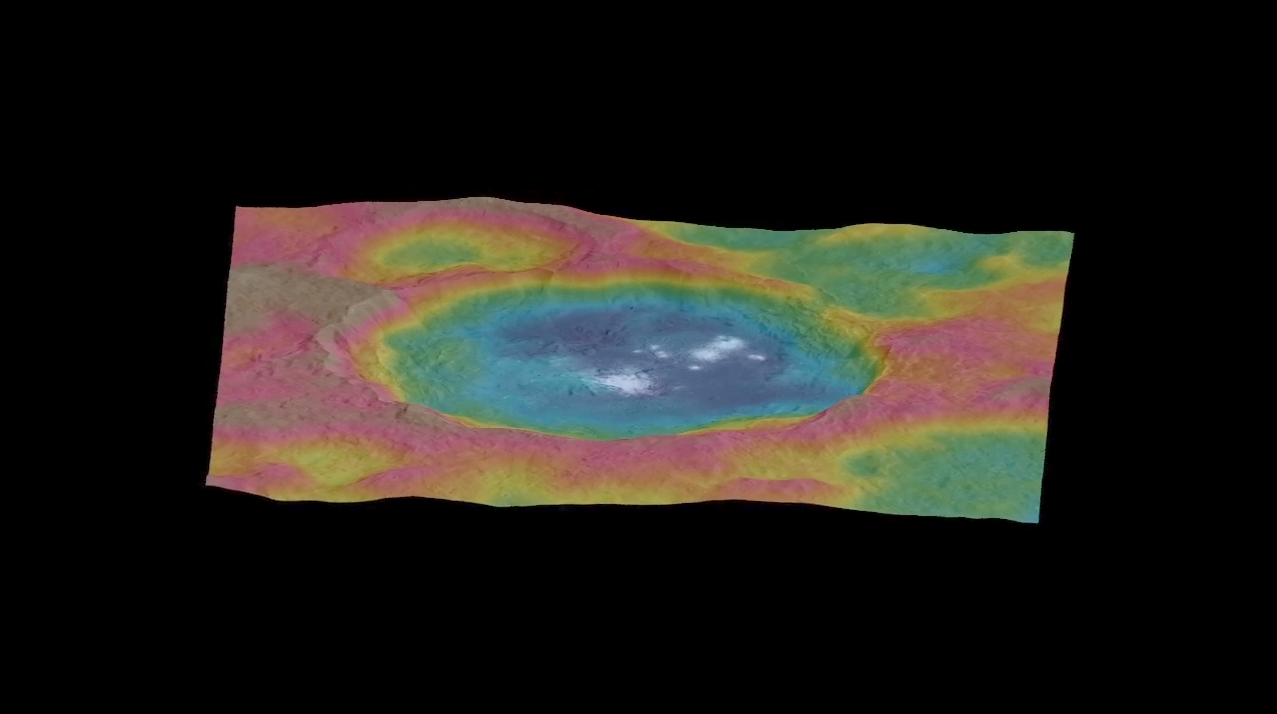

Circling Occator — Topographic Animation

This animation, made using images taken by NASA’s Dawn spacecraft, features a color-coded topographic map of Occator crater on Ceres.

Elevations span a range of about 4 miles (6 kilometers) from the lowest places in Occator to the highest terrains surrounding the crater. Blue is the lowest elevation, and brown is the highest.

The animation was generated using two components: images of the surface taken during Dawn’s High Altitude Mapping Orbit (HAMO) phase, where it viewed the surface at a resolution of about 450 feet (140 meters) per pixel, and a shape model generated using images taken at varying sun and viewing angles during Dawn’s lower-resolution Survey phase. The shape model, which has been stretched by 1.5 times in the vertical direction to better illustrate the crater’s topography.

Dawn’s mission is managed by JPL for NASA’s Science Mission Directorate in Washington. Dawn is a project of the directorate’s Discovery Program, managed by NASA’s Marshall Space Flight Center in Huntsville, Alabama. UCLA is responsible for overall Dawn mission science. Orbital ATK, Inc., in Dulles, Virginia, designed and built the spacecraft. The German Aerospace Center, the Max Planck Institute for Solar System Research, the Italian Space Agency and the Italian National Astrophysical Institute are international partners on the mission team.

Credit: NASA/JPL-Caltech/UCLA/MPS/DLR/IDA/PSI